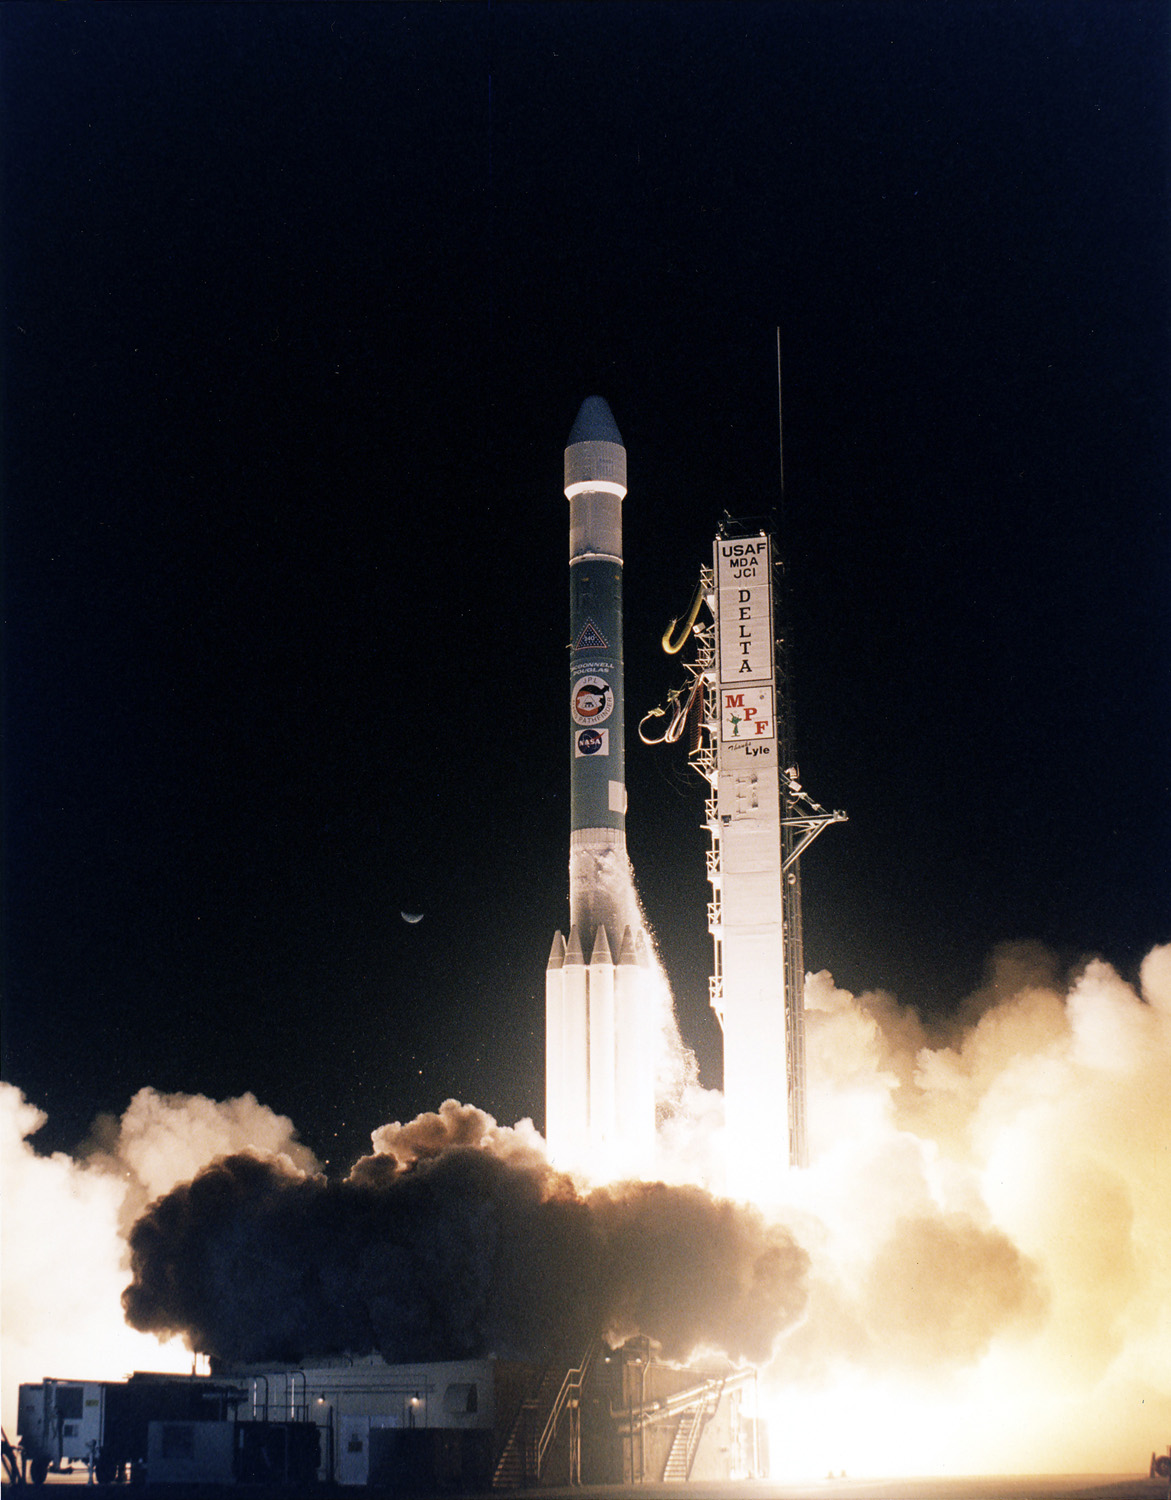

Delta Rocket Launch Carrying Mars Pathfinder

Mars Pathfinder was launched on a Delta Launch Vehicle at 1:56 am on 4 December 1996 from Cape Canaveral Spaceflight Center.

Photojournal note: Sojourner spent 83 days of a planned seven-day mission exploring the Martian terrain, acquiring images, and taking chemical, atmospheric and other measurements. The final data transmission received from Pathfinder was at 10:23 UTC on September 27, 1997. Although mission managers tried to restore full communications during the following five months, the successful mission was terminated on March 10, 1998.

Credit: NASA/JPL